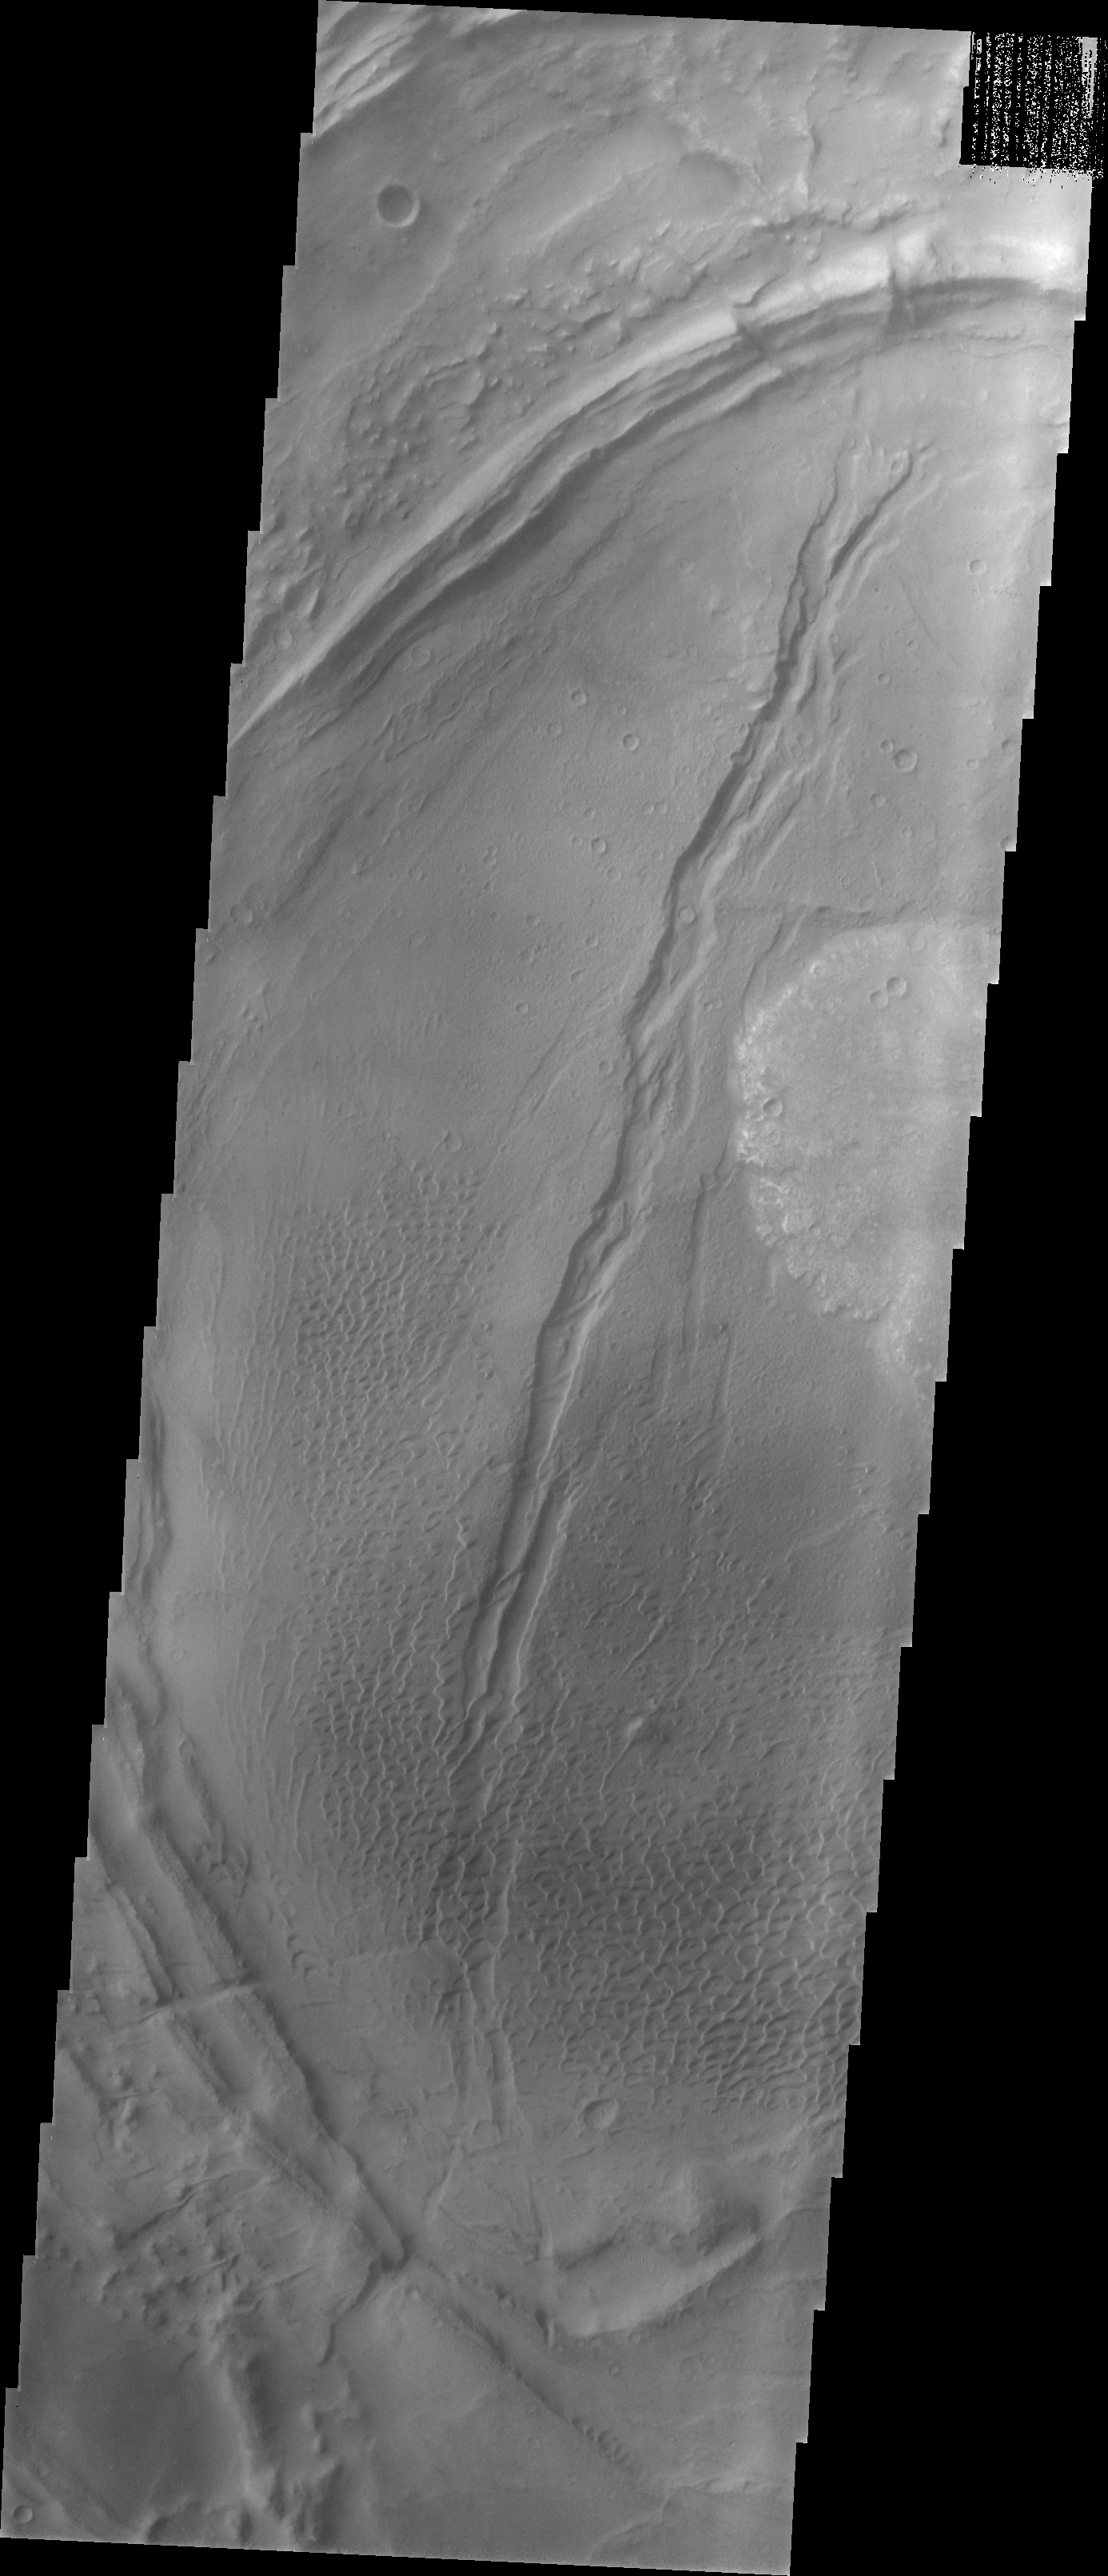

Nili Patera Dune Field

Our topic for the weeks of April 4 and April 11 is dunes on Mars. We will look at the north polar sand sea and at isolated dune fields at lower latitudes. Sand seas on Earth are often called “ergs,” an Arabic name for dune field. A sand sea differs from a dune field in two ways: 1) a sand sea has a large regional extent, and 2) the individual dunes are large in size and complex in form.

This VIS image shows a dune field within Nili Patera, the northern caldera of a large volcanic complex in Syrtis Major.

Image information: VIS instrument. Latitude 9, Longitude 67 East (293 West). 19 meter/pixel resolution.

Note: this THEMIS visual image has not been radiometrically nor geometrically calibrated for this preliminary release. An empirical correction has been performed to remove instrumental effects. A linear shift has been applied in the cross-track and down-track direction to approximate spacecraft and planetary motion. Fully calibrated and geometrically projected images will be released through the Planetary Data System in accordance with Project policies at a later time.

NASA’s Jet Propulsion Laboratory manages the 2001 Mars Odyssey mission for NASA’s Office of Space Science, Washington, D.C. The Thermal Emission Imaging System (THEMIS) was developed by Arizona State University, Tempe, in collaboration with Raytheon Santa Barbara Remote Sensing. The THEMIS investigation is led by Dr. Philip Christensen at Arizona State University. Lockheed Martin Astronautics, Denver, is the prime contractor for the Odyssey project, and developed and built the orbiter. Mission operations are conducted jointly from Lockheed Martin and from JPL, a division of the California Institute of Technology in Pasadena.

Credit: NASA/JPL/Arizona State University